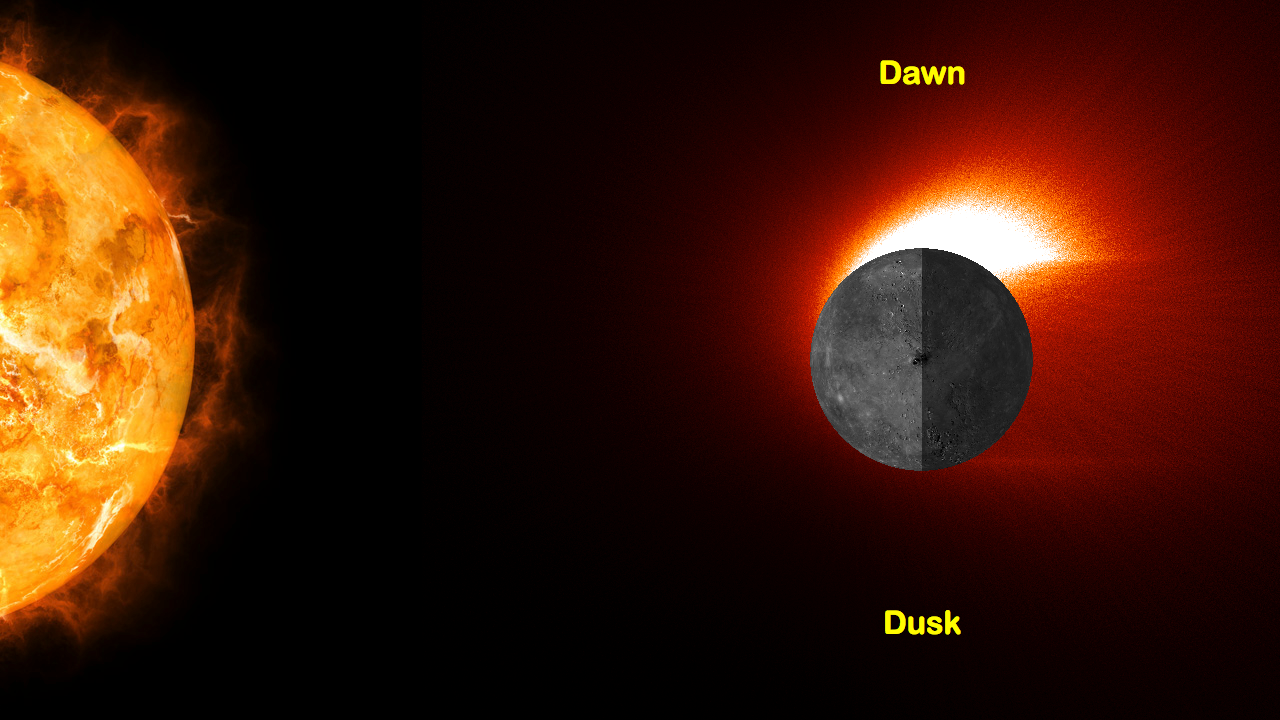

Mercury’s Calcium Exosphere

The graphic shown here is more than just an artistic representation of Mercury’s calcium exosphere – it is the result of a detailed model based on over four years of MASCS observations! This model image of Mercury’s calcium exosphere shows the source region is on the dawn hemisphere of the planet.

Instrument: Mercury Atmospheric and Surface Composition Spectrometer (MASCS)

The MESSENGER spacecraft is the first ever to orbit the planet Mercury, and the spacecraft’s seven scientific instruments and radio science investigation are unraveling the history and evolution of the Solar System’s innermost planet. In the mission’s more than four years of orbital operations, MESSENGER has acquired over 250,000 images and extensive other data sets. MESSENGER’s highly successful orbital mission is about to come to an end, as the spacecraft runs out of propellant and the force of solar gravity causes it to impact the surface of Mercury in April 2015.

For information regarding the use of images, see the MESSENGER image use policy.

Credit: NASA/Johns Hopkins University Applied Physics Laboratory/Carnegie Institution of Washington